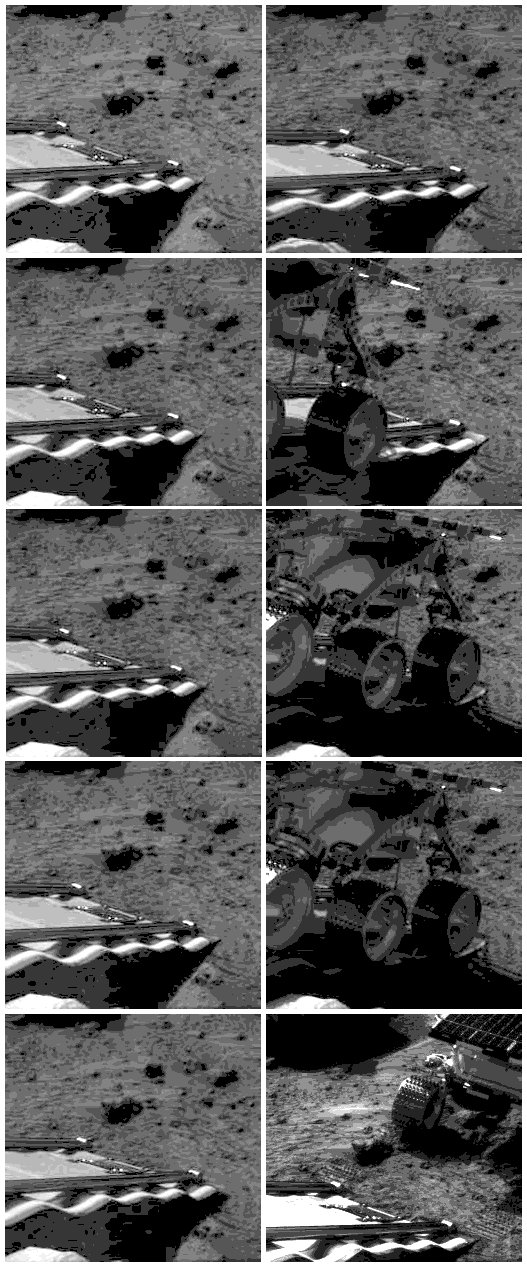

Six Wheels on the Soil

These stills are from the first rover movie which showed the rover being deployed and touching down on the Martian surface.

Photojournal note: Sojourner spent 83 days of a planned seven-day mission exploring the Martian terrain, acquiring images, and taking chemical, atmospheric and other measurements. The final data transmission received from Pathfinder was at 10:23 UTC on September 27, 1997. Although mission managers tried to restore full communications during the following five months, the successful mission was terminated on March 10, 1998.

Credit: NASA/JPL/Caltech